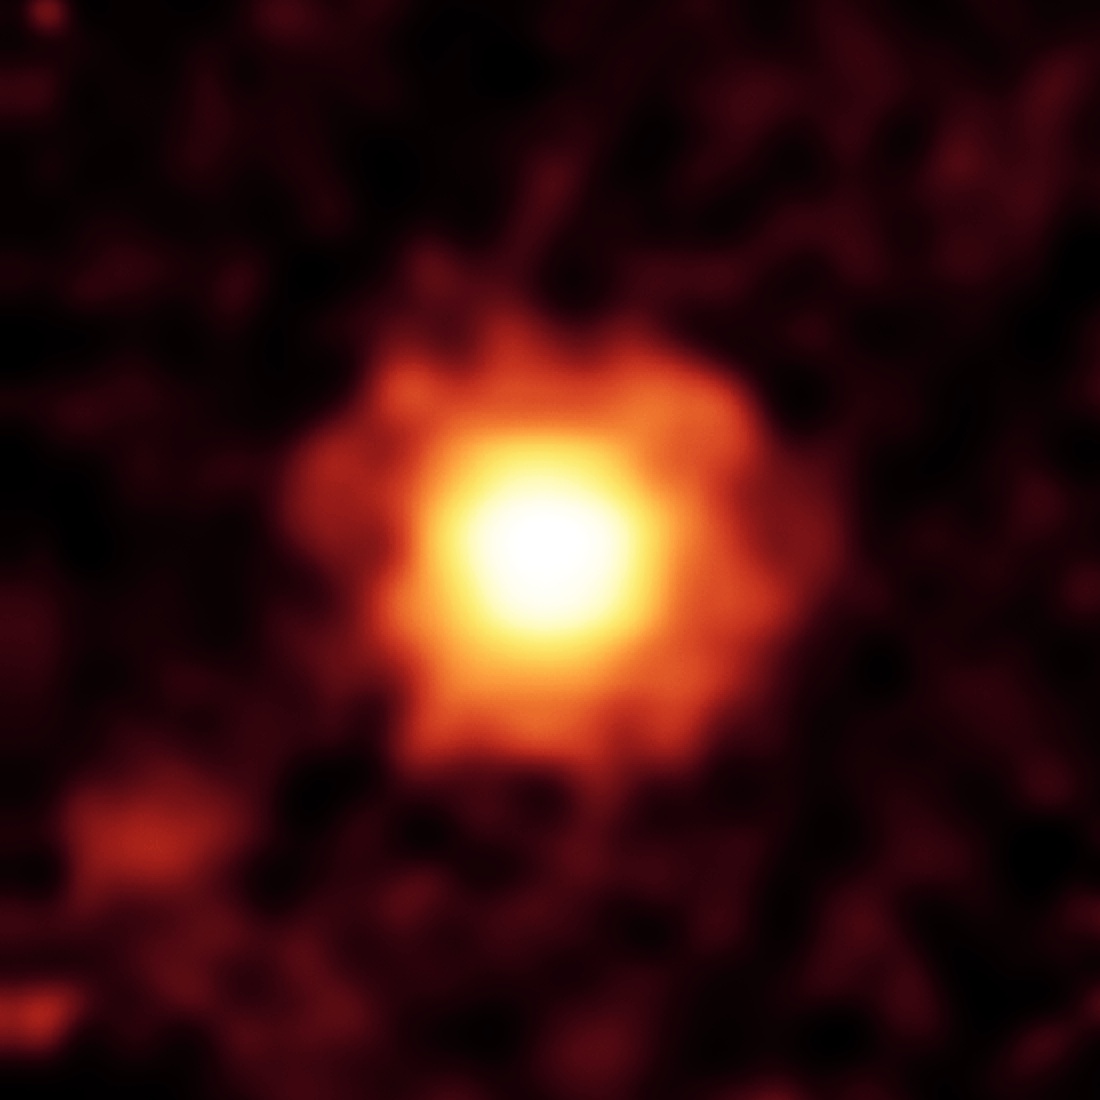

A Picture of Unsettled Planetary Youth

Debris Disk around Star HR 8799

NASA’s Spitzer Space Telescope captured this infrared image of a giant halo of very fine dust around the young star HR 8799, located 129 light-years away in the constellation Pegasus. The brightest parts of this dust cloud (yellow-white) likely come from the outer cold disk similar to our own Kuiper belt (beyond Neptune’s orbit). The huge extended dust halo is seen as orange-red.

Astronomers think that the three large planets known to orbit the star are disturbing small comet-like bodies, causing them to collide and kick up dust. The extended dust halo has a diameter of about 2,000 astronomical units, or 2,000 times the distance between Earth and the sun. For reference, the size of Pluto’s orbit is tiny by comparison, with a diameter of about 80 astronomical units.

This image was captured by Spitzer’s multiband imaging photometer at an infrared wavelength of 70 microns in Jan. 2009.

Credit: NASA/JPL-Caltech/Univ. of Ariz.